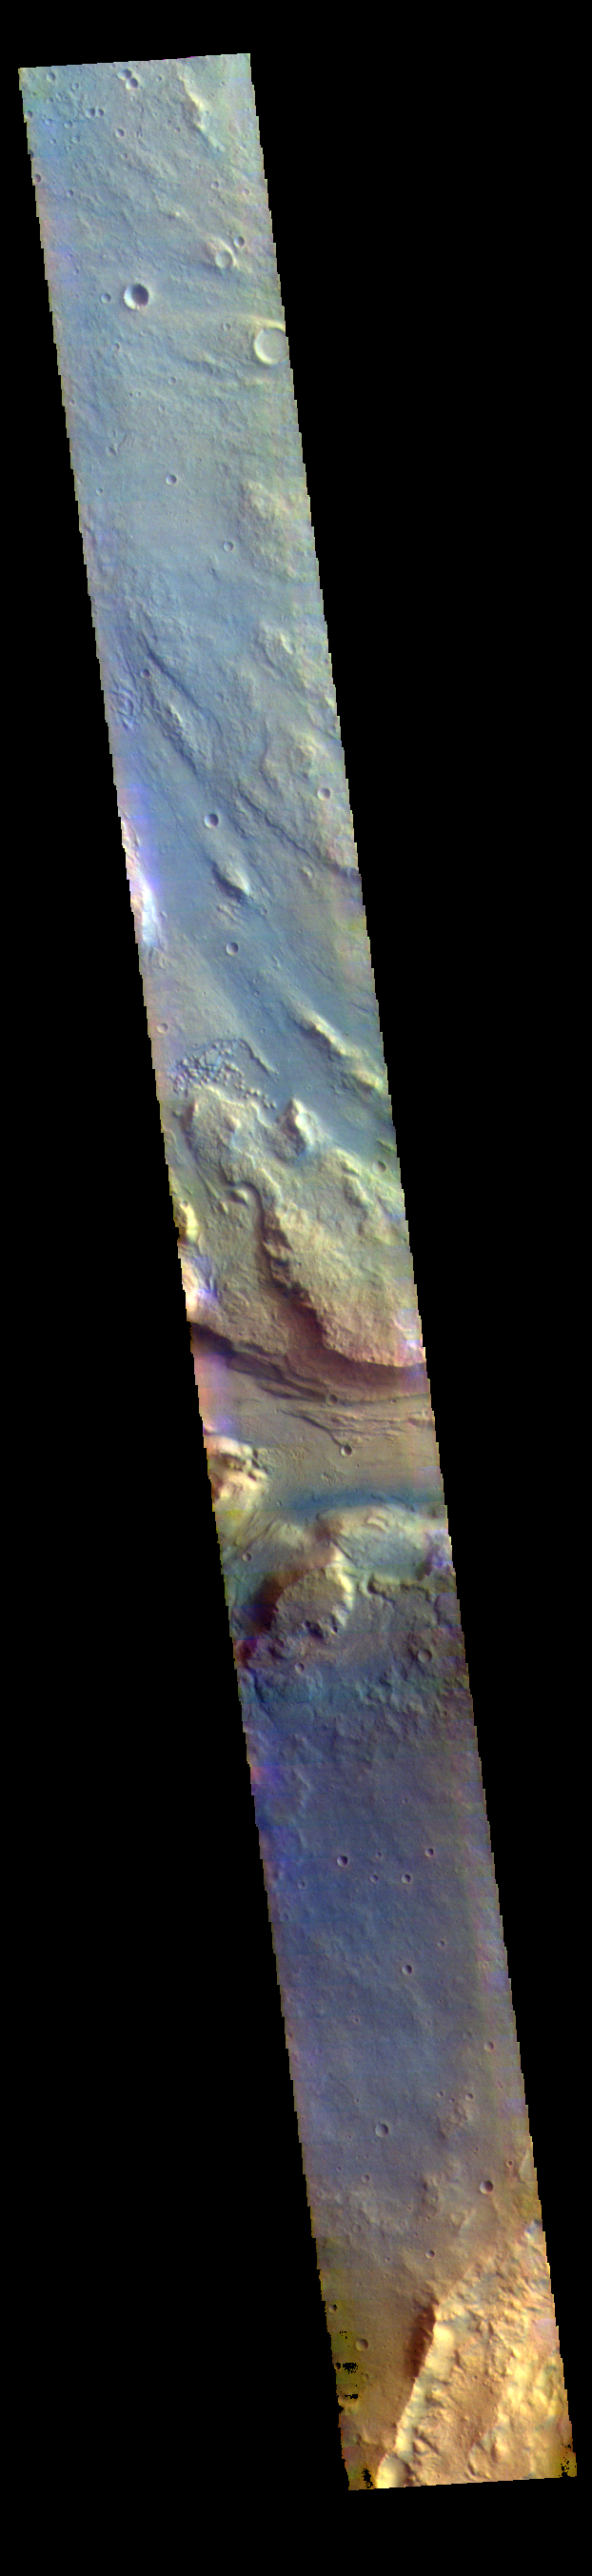

Near the River – False Color

This false color image contains several channel features. Towards the top of the image are several stream-lined islands, created by liquid flow eroding preexisting rock. The islands have a tear-drop shape, with the pointy end down stream from the rounded end. In this case the fluid flowed from the bottom right of the frame towards the upper left. Just below the center of the image is a larger, deeper channel. All these channel features merge into Ares Vallis, a huge outflow channel that empties into Chryse Planitia.

The THEMIS VIS camera contains 5 filters. The data from different filters can be combined in multiple ways to create a false color image. These false color images may reveal subtle variations of the surface not easily identified in a single band image.

Credit: NASA/JPL-Caltech/ASU